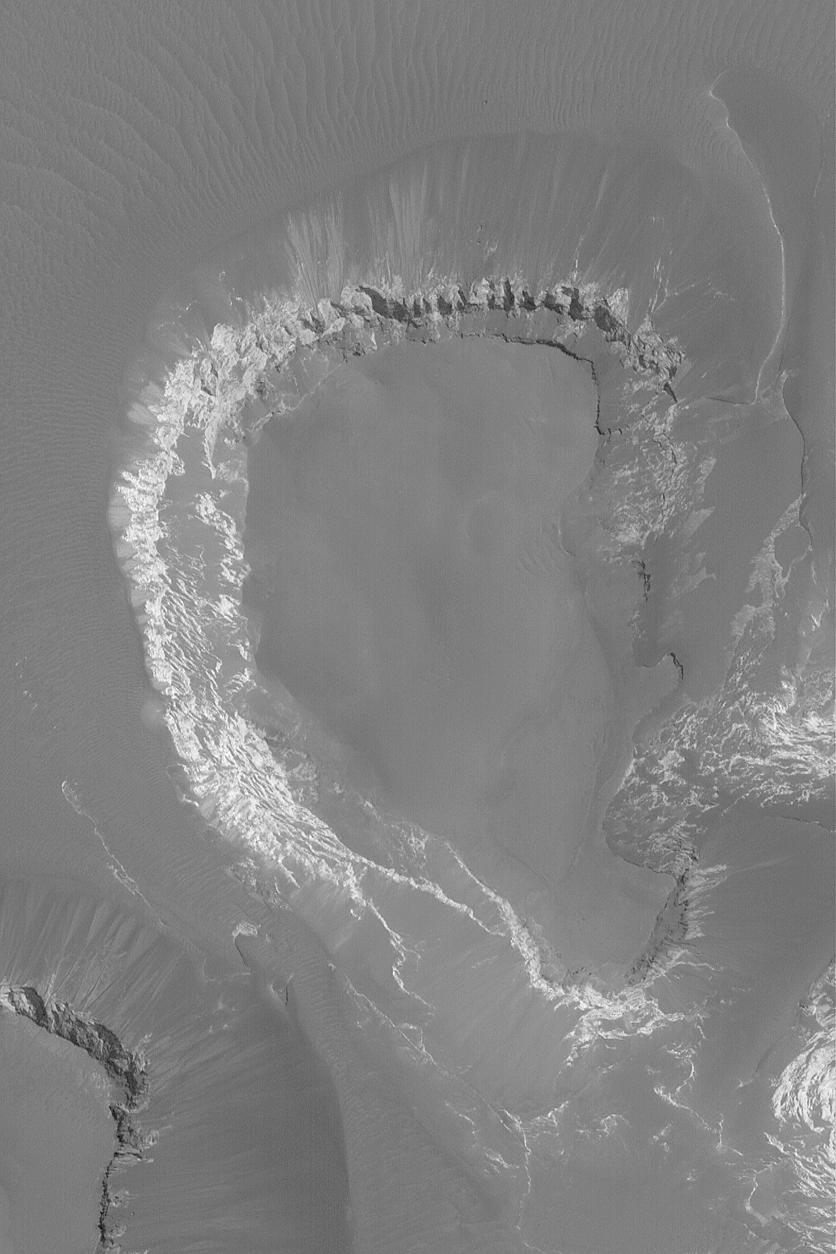

Mesa in Capri Chasma

2 March 2004
This Mars Global Surveyor (MGS) Mars Orbiter Camera (MOC) narrow angle picture shows light-toned, sedimentary rock outcrops forming the walls of a dark-topped mesa in Capri Chasma. Capri Chasma is at the east end of the vast Valles Marineris trough system. This image is located near 12.8°S, 48.1°W. This view covers an area 3 km (1.9 mi) wide and is illuminated by sunlight from the lower left.

Credit: NASA/JPL/Malin Space Science Systems